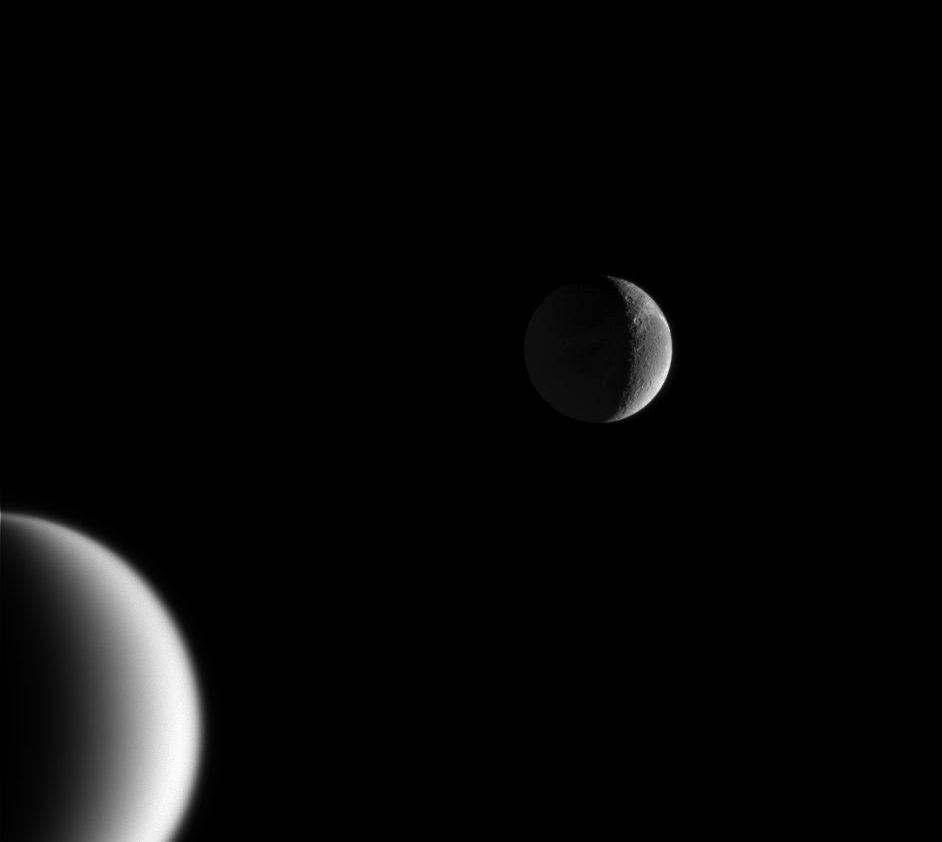

Art and Science

As artful as it is informative, this captivating portrait captures Saturn’s wispy moon Dione over the shoulder of smoggy Titan in a single inspiring scene. Dione is 1,118 kilometers (695 miles) across and Titan is 5,150 kilometers (3,200 miles) across.

The image was taken in visible green light with the Cassini spacecraft narrow-angle camera on Feb. 18, 2005, at a distance of approximately 1.3 million kilometers (808,000 miles) from Dione and 2.1 million kilometers (1.3 million miles) from Titan. The image scale is 8 kilometers (5 miles) per pixel on Dione, and 13 kilometers (8 miles) per pixel on Titan.

The Cassini-Huygens mission is a cooperative project of NASA, the European Space Agency and the Italian Space Agency. The Jet Propulsion Laboratory, a division of the California Institute of Technology in Pasadena, manages the mission for NASA’s Science Mission Directorate, Washington, D.C. The Cassini orbiter and its two onboard cameras were designed, developed and assembled at JPL. The imaging team is based at the Space Science Institute, Boulder, Colo.

Credit: NASA/JPL/Space Science Institute